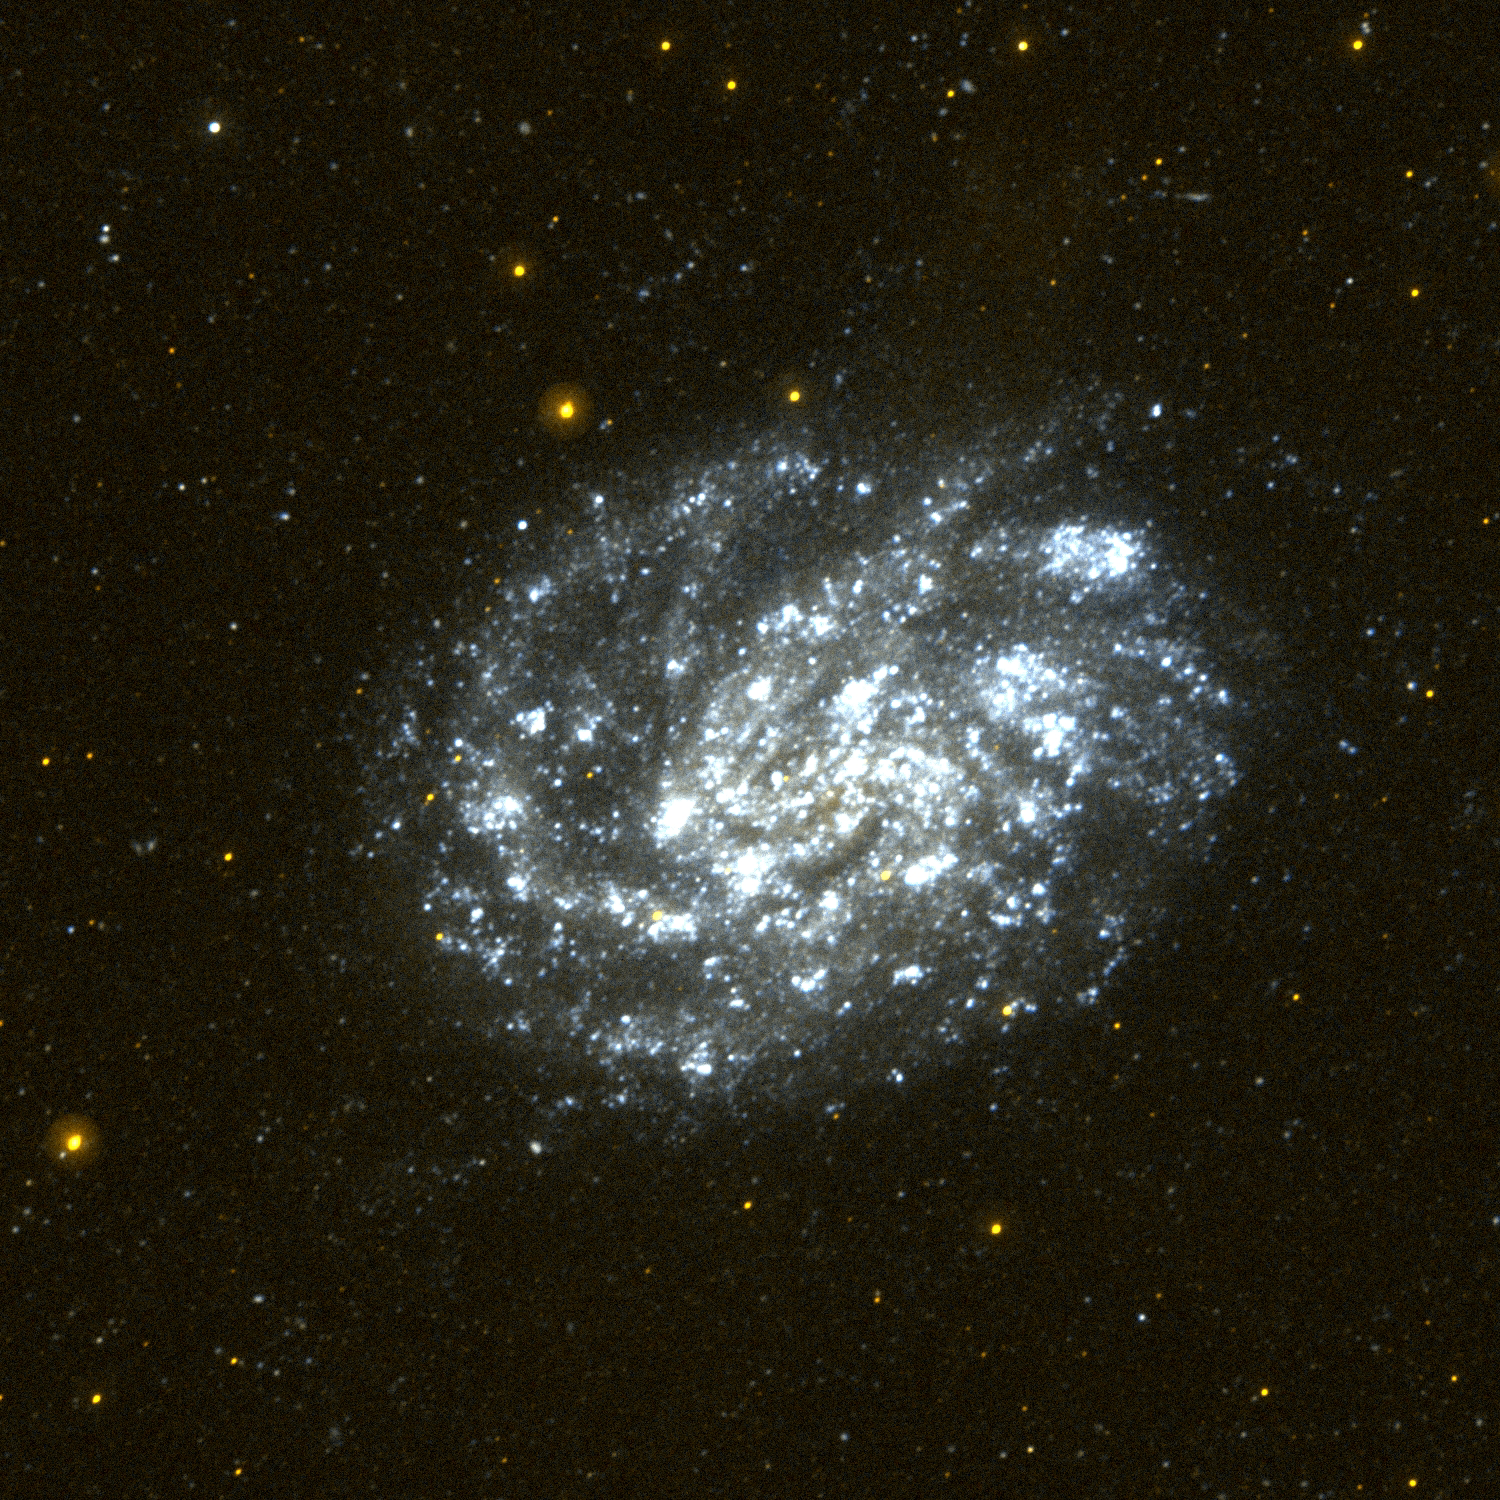

Galaxy NGC 300

This image of the nearby spiral galaxy NGC 300 was taken by Galaxy Evolution Explorer in a single orbit exposure of 27 minutes on October 10, 2003. NGC 300 lies 7 million light years from our Milky Way galaxy and is one of a group of galaxies in the constellation Sculptor. NGC 300 is often used as a prototype of a spiral galaxy because in optical images it displays flowing spiral arms and a bright central region of older (and thus redder) stars. The Galaxy Evolution Explorer image taken in ultraviolet light shows us that NGC 300 is an efficient star-forming galaxy. The bright blue regions in the Galaxy Evolution Explorer image reveal new stars forming all the way into the nucleus of NGC 300.

Credit: NASA/JPL/California Institute of Technology